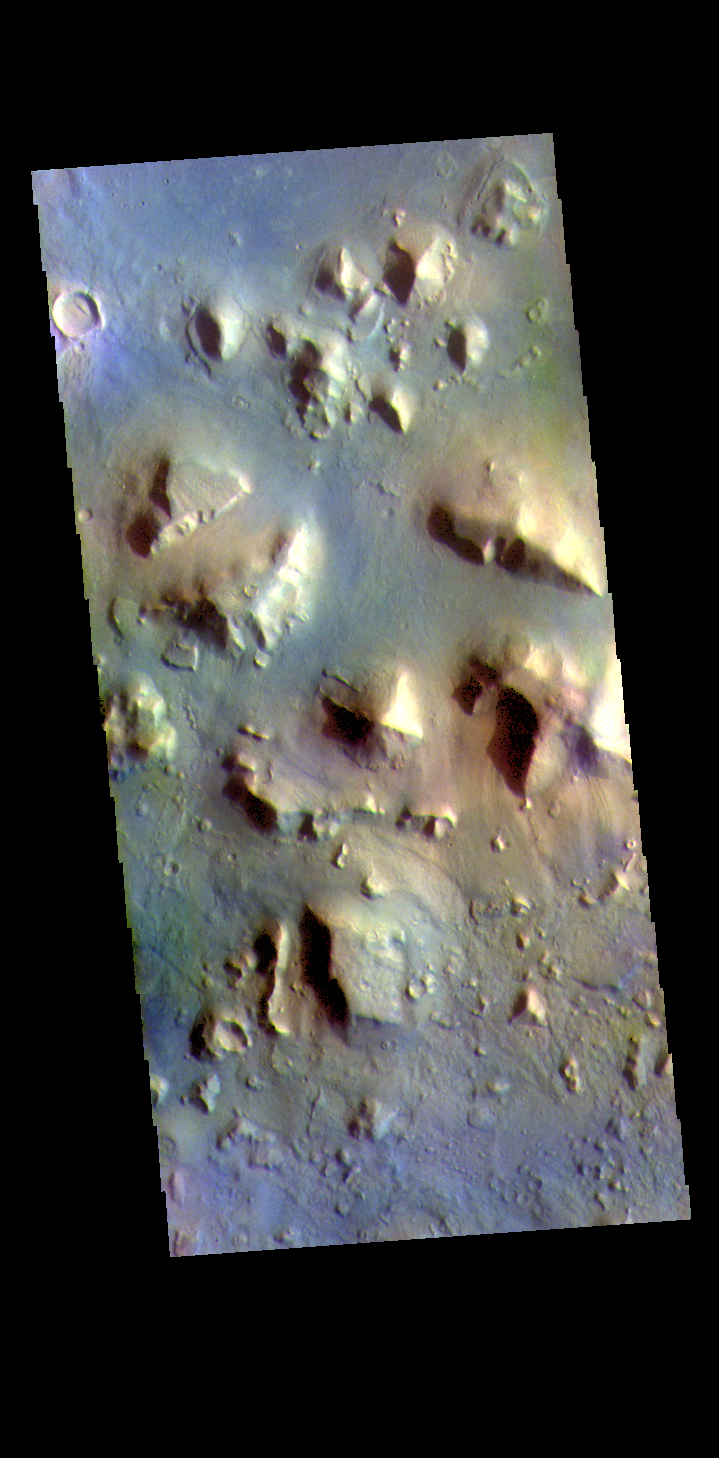

Cydonia Colles – False Color

The THEMIS VIS camera contains 5 filters. The data from different filters can be combined in multiple ways to create a false color image. These false color images may reveal subtle variations of the surface not easily identified in a single band image. Today’s false color image shows a small section of Cydonia Colles, a group of hills located in southeastern Acidalia Planitia.

Credit: NASA/JPL-Caltech/ASU